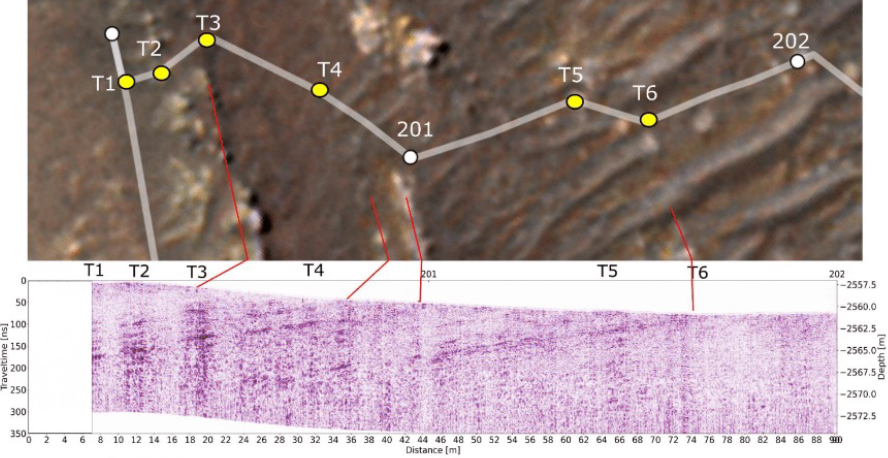

Perseverance’s Traverse, Seen From Above and Below

This annotated-composite graphic shows the entry of NASA’s Perseverance rover into the “South Séítah” geologic unit from both an orbital and subsurface perspective.

The annotated view from NASA’s Mars Reconnaissance Orbitor (MRO) depicts the route Perseverance took into Séítah. The image was provided by MRO’s High Resolution Imaging Experiment (HiRISE).

The graphic below the orbital image is the first “radargram” to be released by the Radar Imager for Mars’ Subsurface Experiment (RIMFAX) instrument aboard Perseverance. It shows the subsurface as the rover drove across the “Artuby” ridgeline. The red lines link bright subsurface “reflectors” to erosion-resistant layers outcropping at the surface.

The University of Arizona, in Tucson, operates HiRISE, which was built by Ball Aerospace & Technologies Corp., in Boulder, Colorado. NASA’s Jet Propulsion Laboratory, a division of Caltech in Pasadena, California, manages the Mars Reconnaissance Orbiter Project for NASA’s Science Mission Directorate, Washington.

A key objective for Perseverance’s mission on Mars is astrobiology, including the search for signs of ancient microbial life. The rover will characterize the planet’s geology and past climate, pave the way for human exploration of the Red Planet, and be the first mission to collect and cache Martian rock and regolith (broken rock and dust).

Subsequent NASA missions, in cooperation with ESA (European Space Agency), would send spacecraft to Mars to collect these sealed samples from the surface and return them to Earth for in-depth analysis.

NASA’s Jet Propulsion Laboratory in Southern California built and manages operations of the Mars 2020 Perseverance rover for NASA.

Credit: NASA/JPL-Caltech/University of Arizona/USGS/FFI